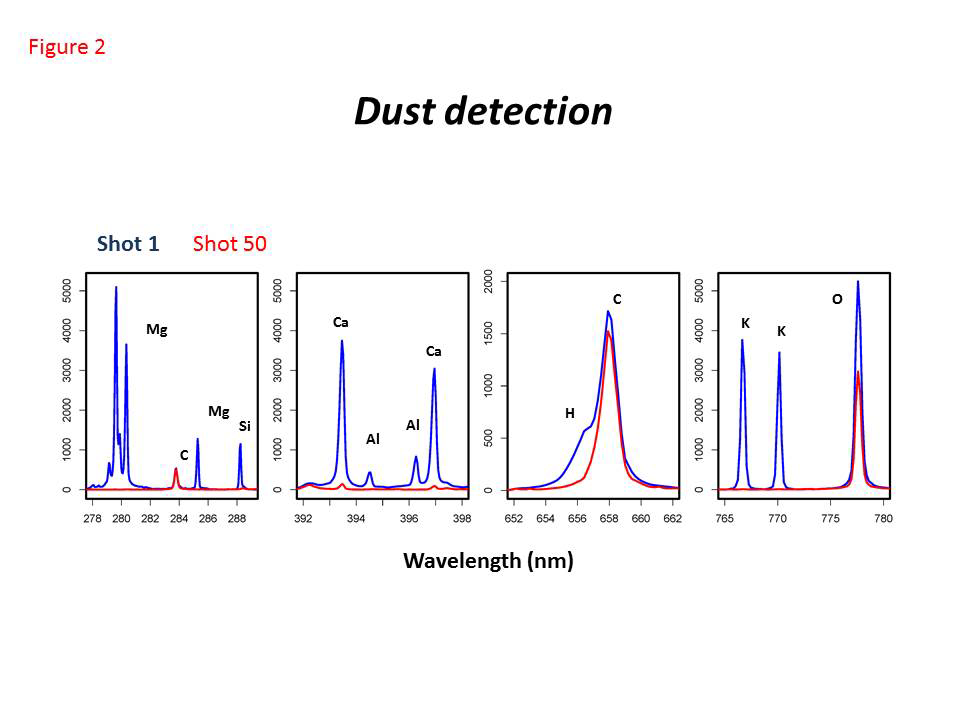

Dust Detection by Curiosity’s ChemCam

The Chemistry and Camera (ChemCam) instrument on NASA’s Curiosity Mars rover fired its laser 50 times at its onboard graphite target during the 27th Martian day, or sol, of the rover’s work on Mars (Sept. 2, 2012). This series of graphs shows spectral measurements from the first shot, which hit dust on the target, compared to spectral measurements of from the 50th shot, which hit only the graphite target material because early shots had removed the dust.

The Shot 1 spectrum reveals the composition of the dust layer covering the target, which includes, among other elements, magnesium (Mg), silicon (Si), calcium (Ca), aluminum (Al), potassium (K), oxygen (O), hydrogen (H), and carbon (C). The carbon lines are due to the coupling with the atmosphere, which is mainly carbon dioxide. Hydrogen reveals the presence of hydroxyl groups, water molecules or both. The Shot 50 spectrum is that of a carbon-pure target, with lines of carbon and oxygen only.

ChemCam observes spectral characteristics of dust on every first shot at any target analyzed on Mars.NASA’s Jet Propulsion Laboratory, Pasadena, Calif., manages the Mars Science Laboratory Project and the mission’s Curiosity rover for NASA’s Science Mission Directorate in Washington. The rover was designed and assembled at JPL, a division of the California Institute of Technology in Pasadena.

Credit: NASA/JPL-Caltech/LANL/CNES/IRAP/LPGNantes/CNRS/IAS